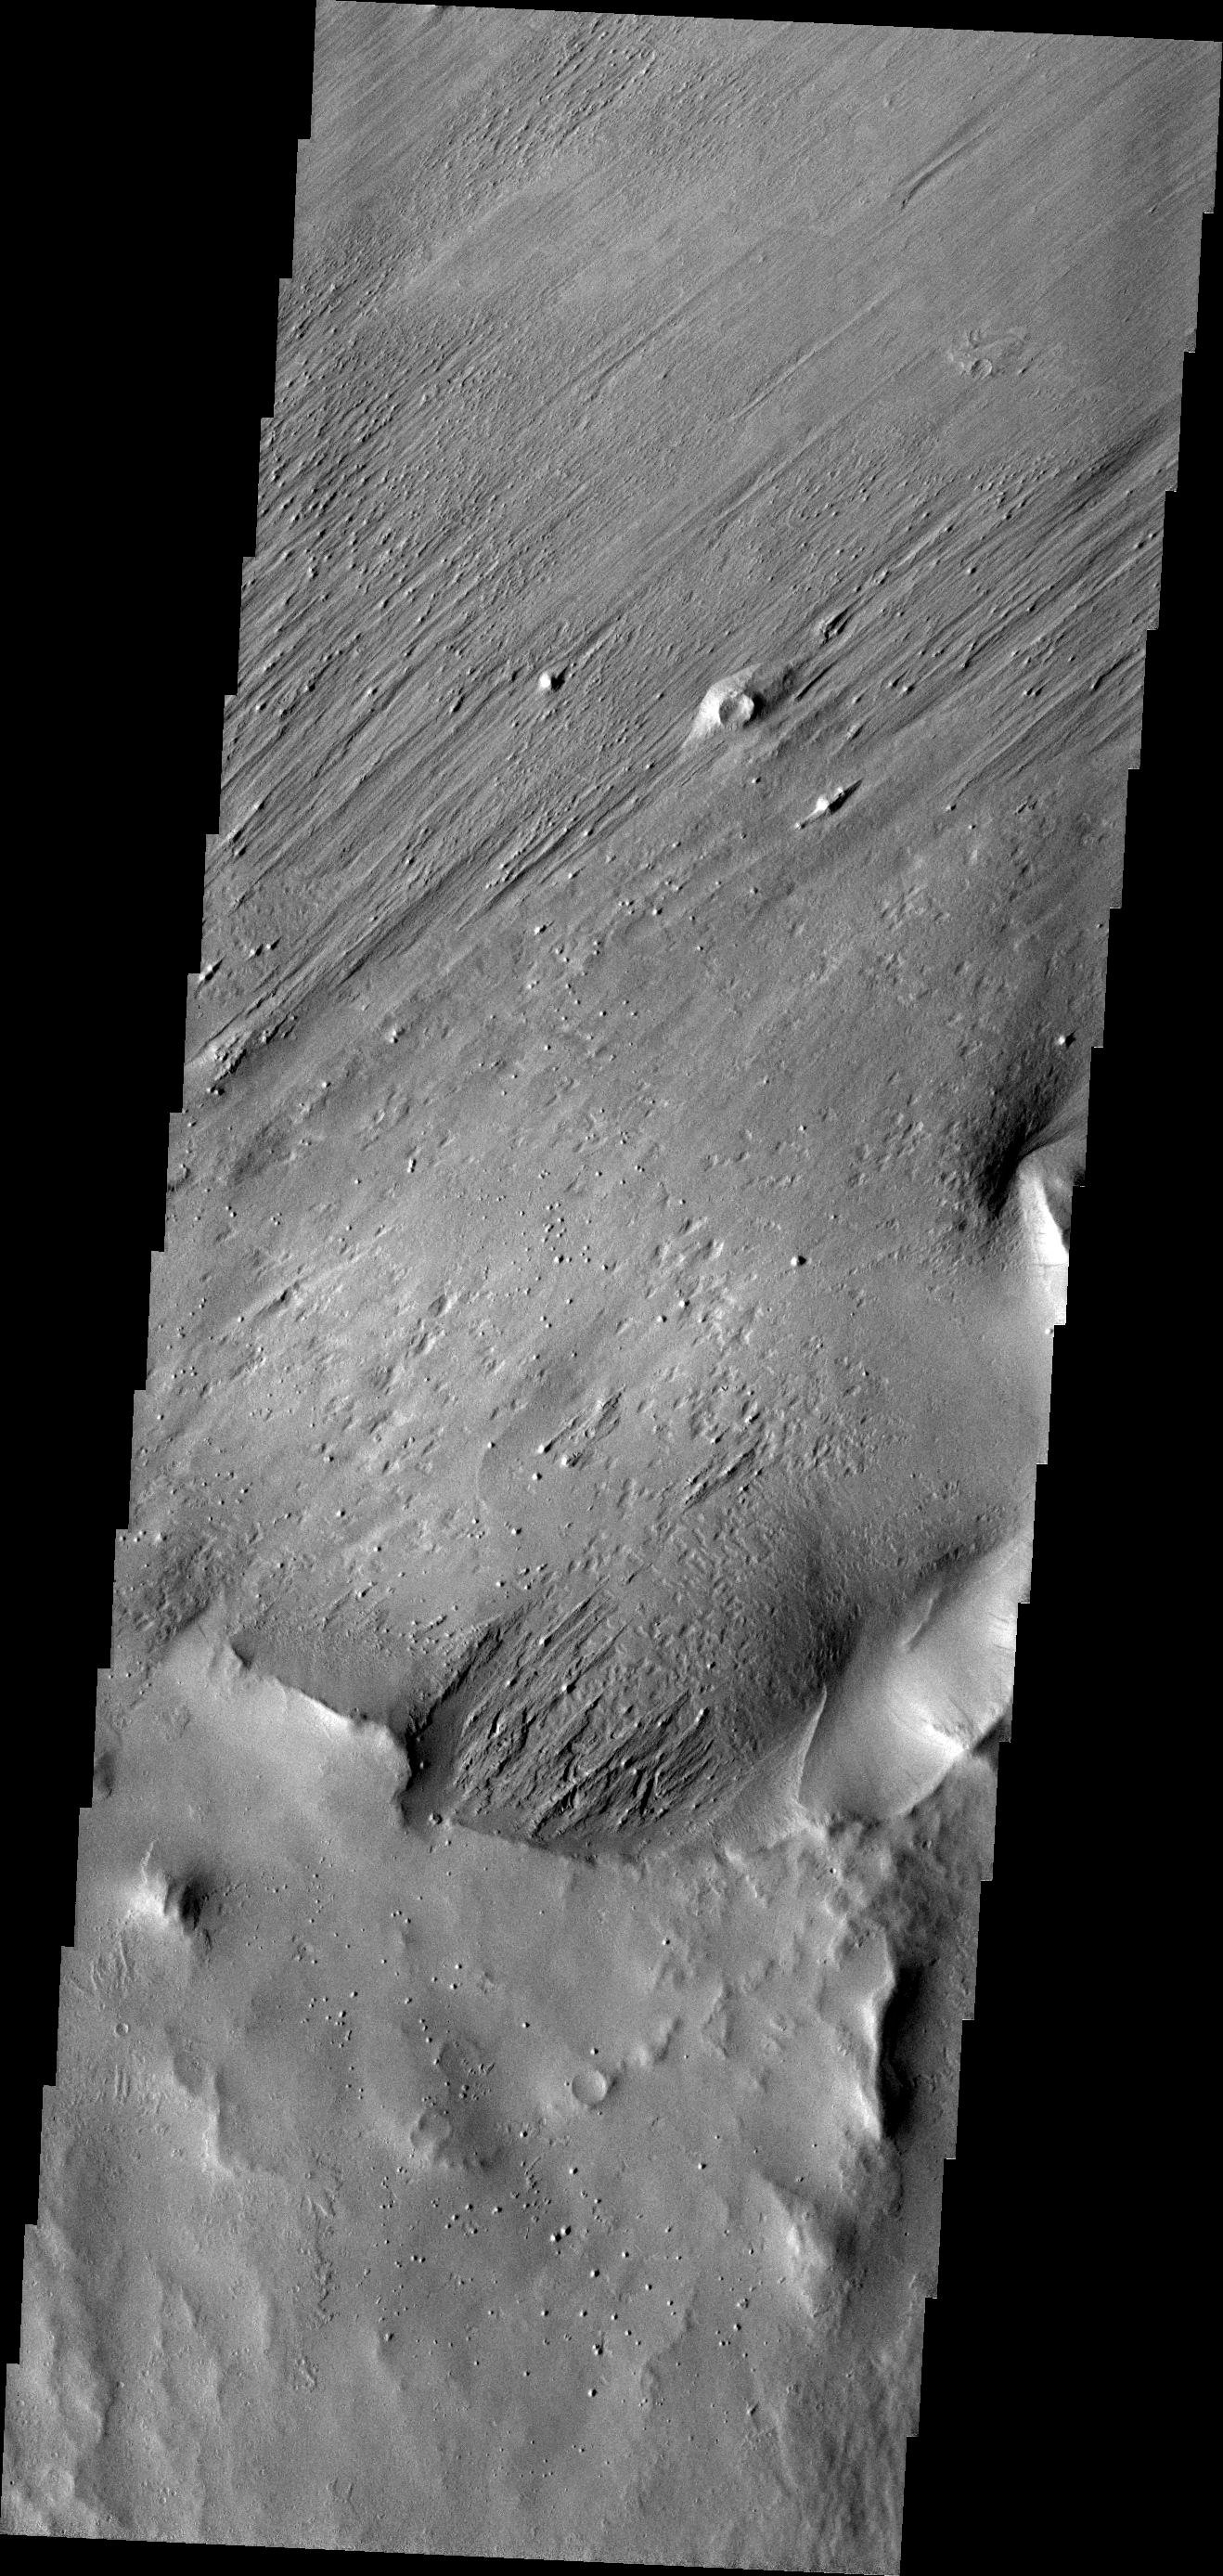

Wind Action

Long term unidirectional winds have carved grooves into the material of this image. The material may have originated as volcanic ash erupted from Apollonaris Patera, a volcano just out of the image to the south.

Image information: VIS instrument. Latitude -7.0N, Longitude 174.2E. 18 meter/pixel resolution.

Please see the THEMIS Data Citation Note for details on crediting THEMIS images.

Note: this THEMIS visual image has not been radiometrically nor geometrically calibrated for this preliminary release. An empirical correction has been performed to remove instrumental effects. A linear shift has been applied in the cross-track and down-track direction to approximate spacecraft and planetary motion. Fully calibrated and geometrically projected images will be released through the Planetary Data System in accordance with Project policies at a later time.

NASA’s Jet Propulsion Laboratory manages the 2001 Mars Odyssey mission for NASA’s Office of Space Science, Washington, D.C. The Thermal Emission Imaging System (THEMIS) was developed by Arizona State University, Tempe, in collaboration with Raytheon Santa Barbara Remote Sensing. The THEMIS investigation is led by Dr. Philip Christensen at Arizona State University. Lockheed Martin Astronautics, Denver, is the prime contractor for the Odyssey project, and developed and built the orbiter. Mission operations are conducted jointly from Lockheed Martin and from JPL, a division of the California Institute of Technology in Pasadena.

Credit: NASA/JPL/ASU